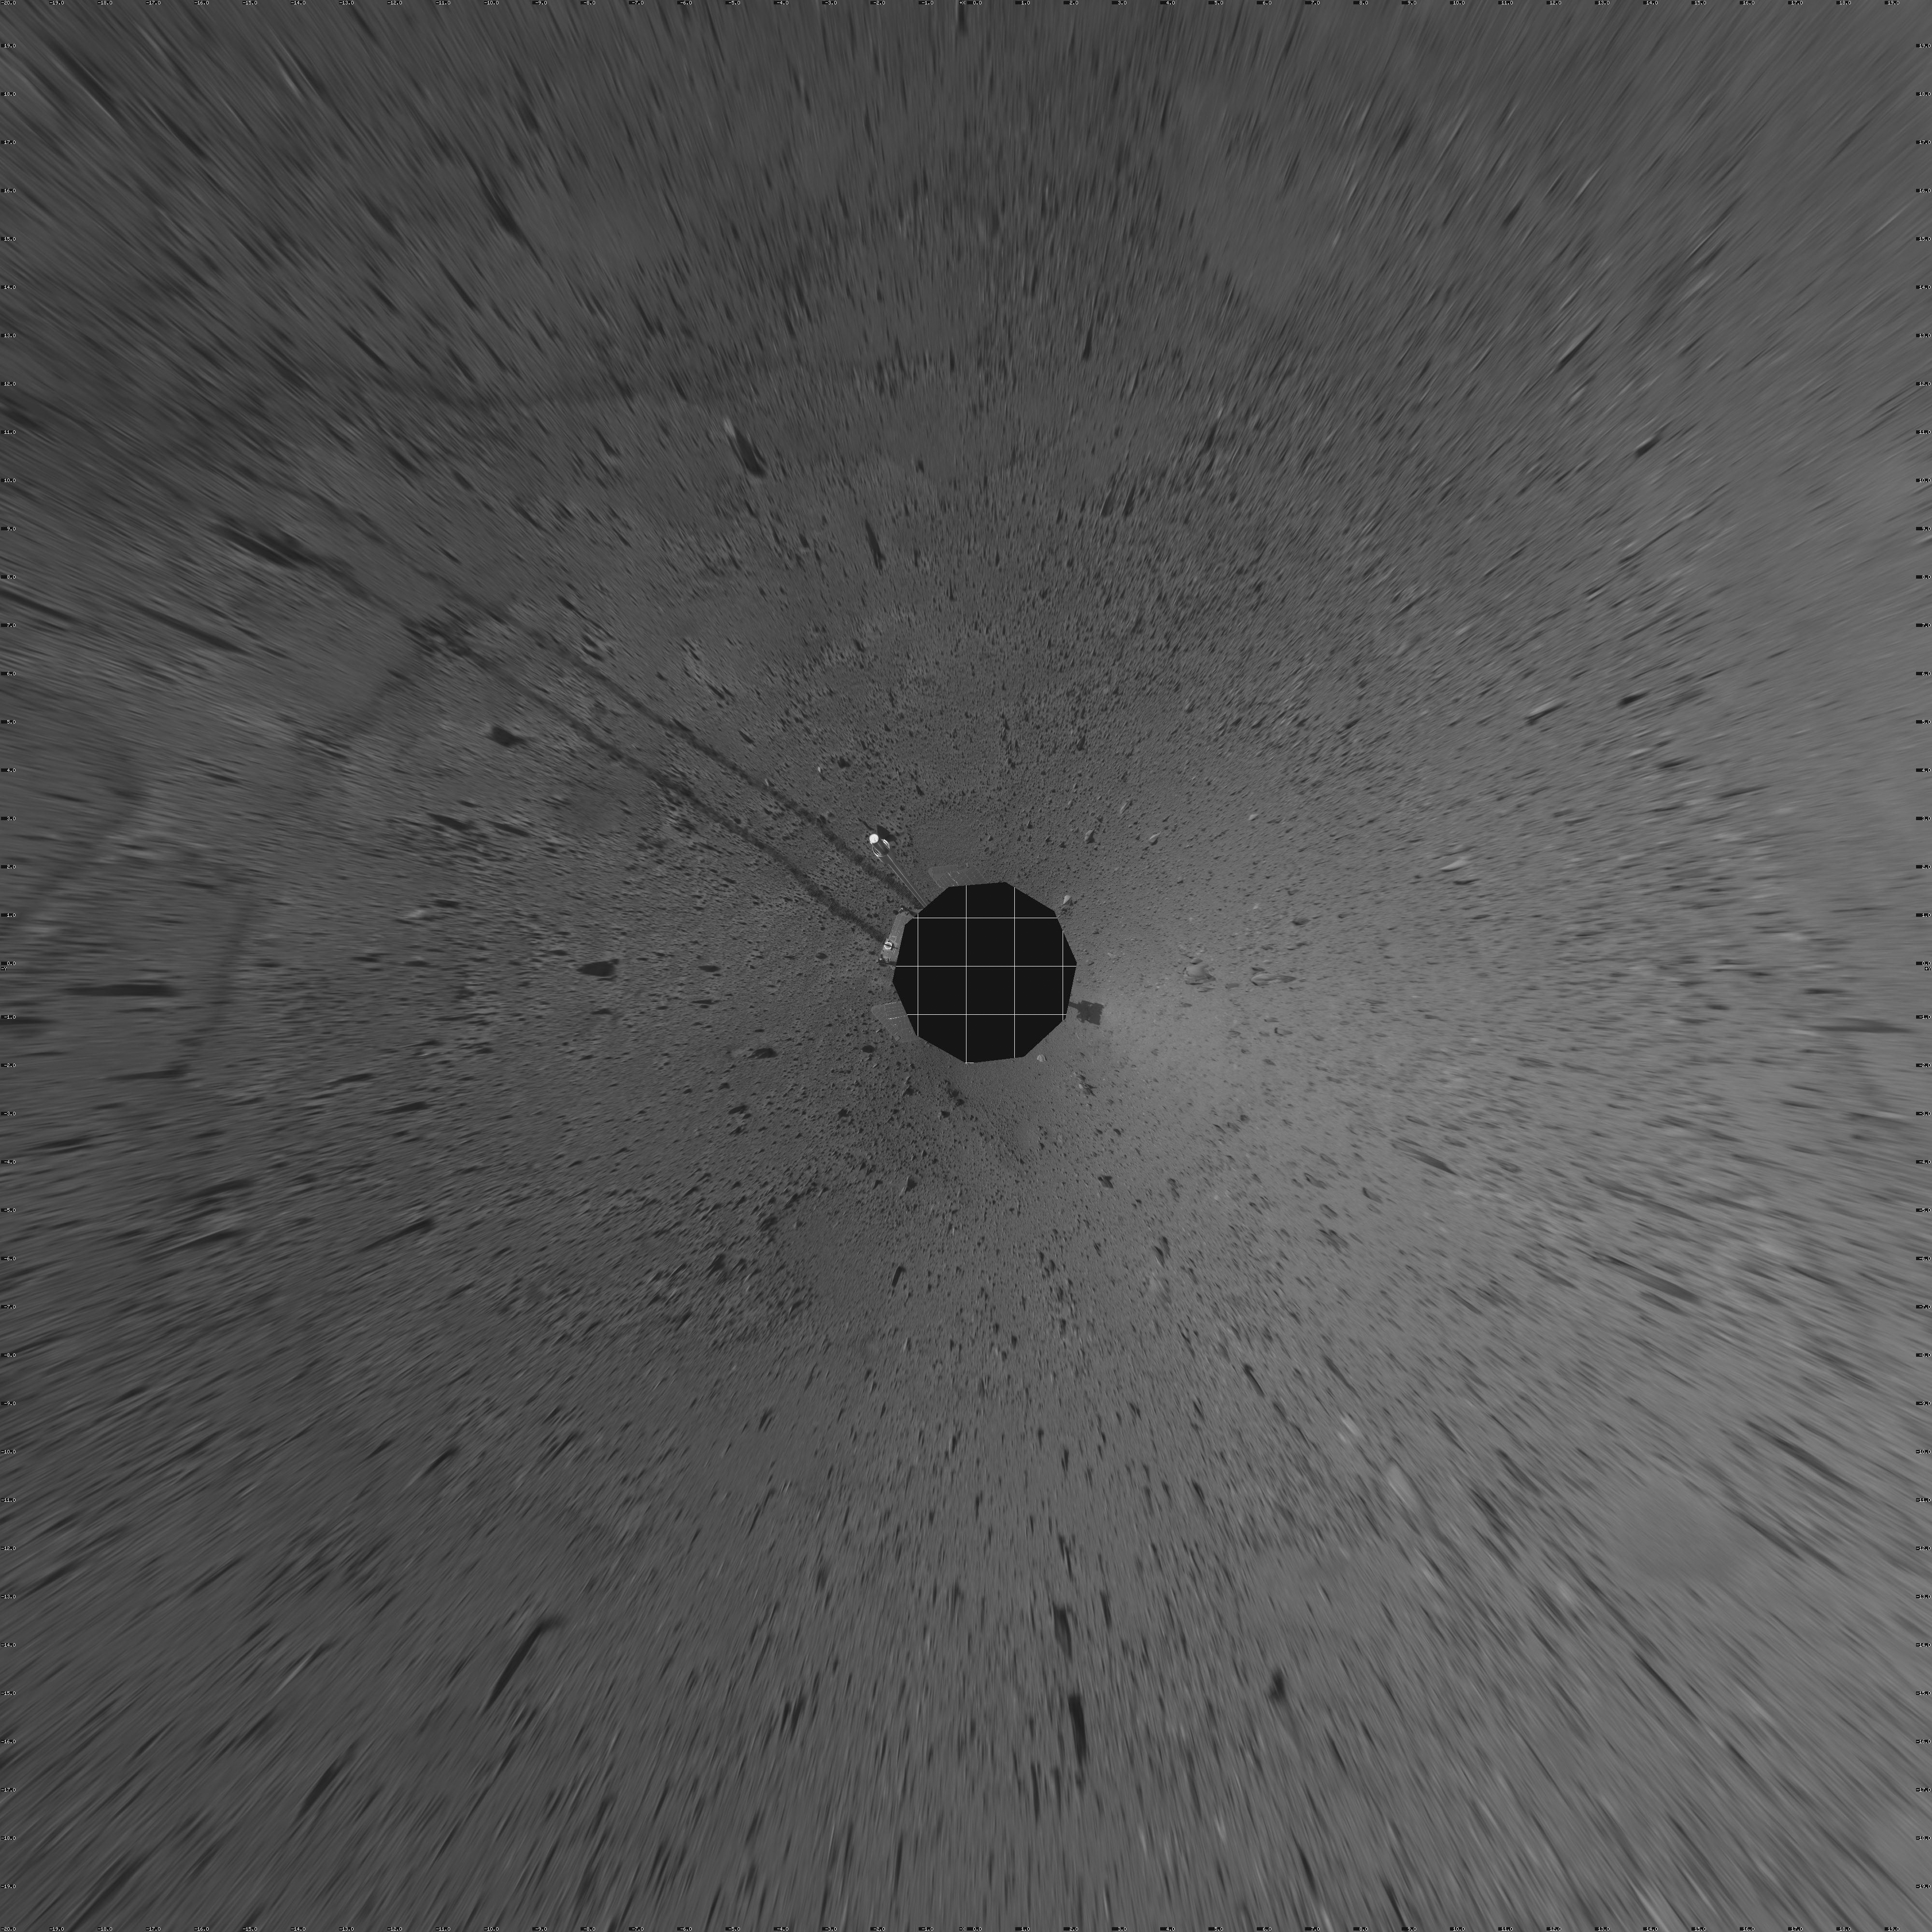

Spirit’s View on Sol 110 (vertical)

This vertical projection was assembled from images taken by the navigation camera on the Mars Exploration Rover Spirit on sol 110 (April 24, 2004) at a region dubbed “site 35.” Spirit is sitting approximately 33 meters (100 feet) away from the northeast rim of “Missoula” crater.

Credit: NASA/JPL